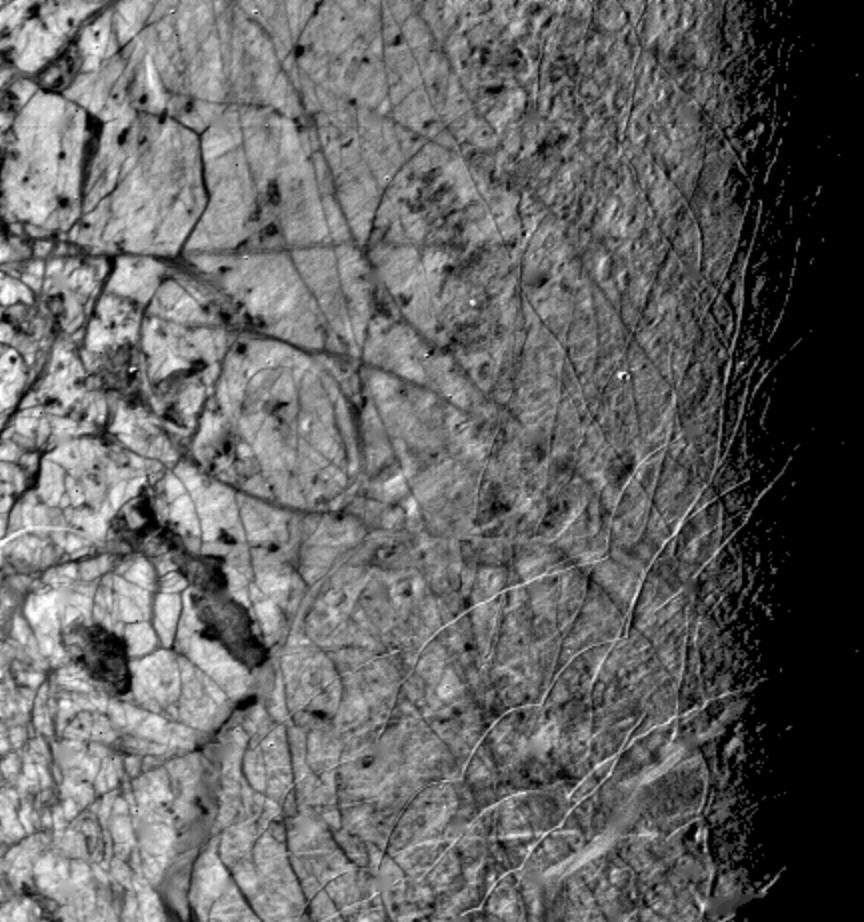

Europa’s Evening Terminator

This image of the Jovian moon Europa was taken by Voyager 2 on July 9, 1979, as the spacecraft passed within 225,000 kilometers (140,625 miles). The area shown is about 600 by 800 kilometers, and the smallest features visible are about 4 kilometers in size. This image was taken along the evening terminator which best shows the surface topography of complex narrow ridges, seen as curved bright streaks, 5 to 10 kilometers wide, and typically 100 kilometers in length. Also visible are dark bands, more diffuse in character, 20 to 40 kilometers wide and hundreds to thousands of kilometers in length. A few features are suggestive of impact craters but are rare, indicating that the surface, thought to be dominantly ice, is still active, perhaps warmed by tidal heating like Io. The larger icy satellites, Callisto and Ganymede, are evidently colder with much more rigid crusts and ancient impact craters. The complex intersecting of dark markings and bright ridges suggests that the surface has been fractured and material from beneath has welled up to fill the cracks.

Credit: NASA/JPL